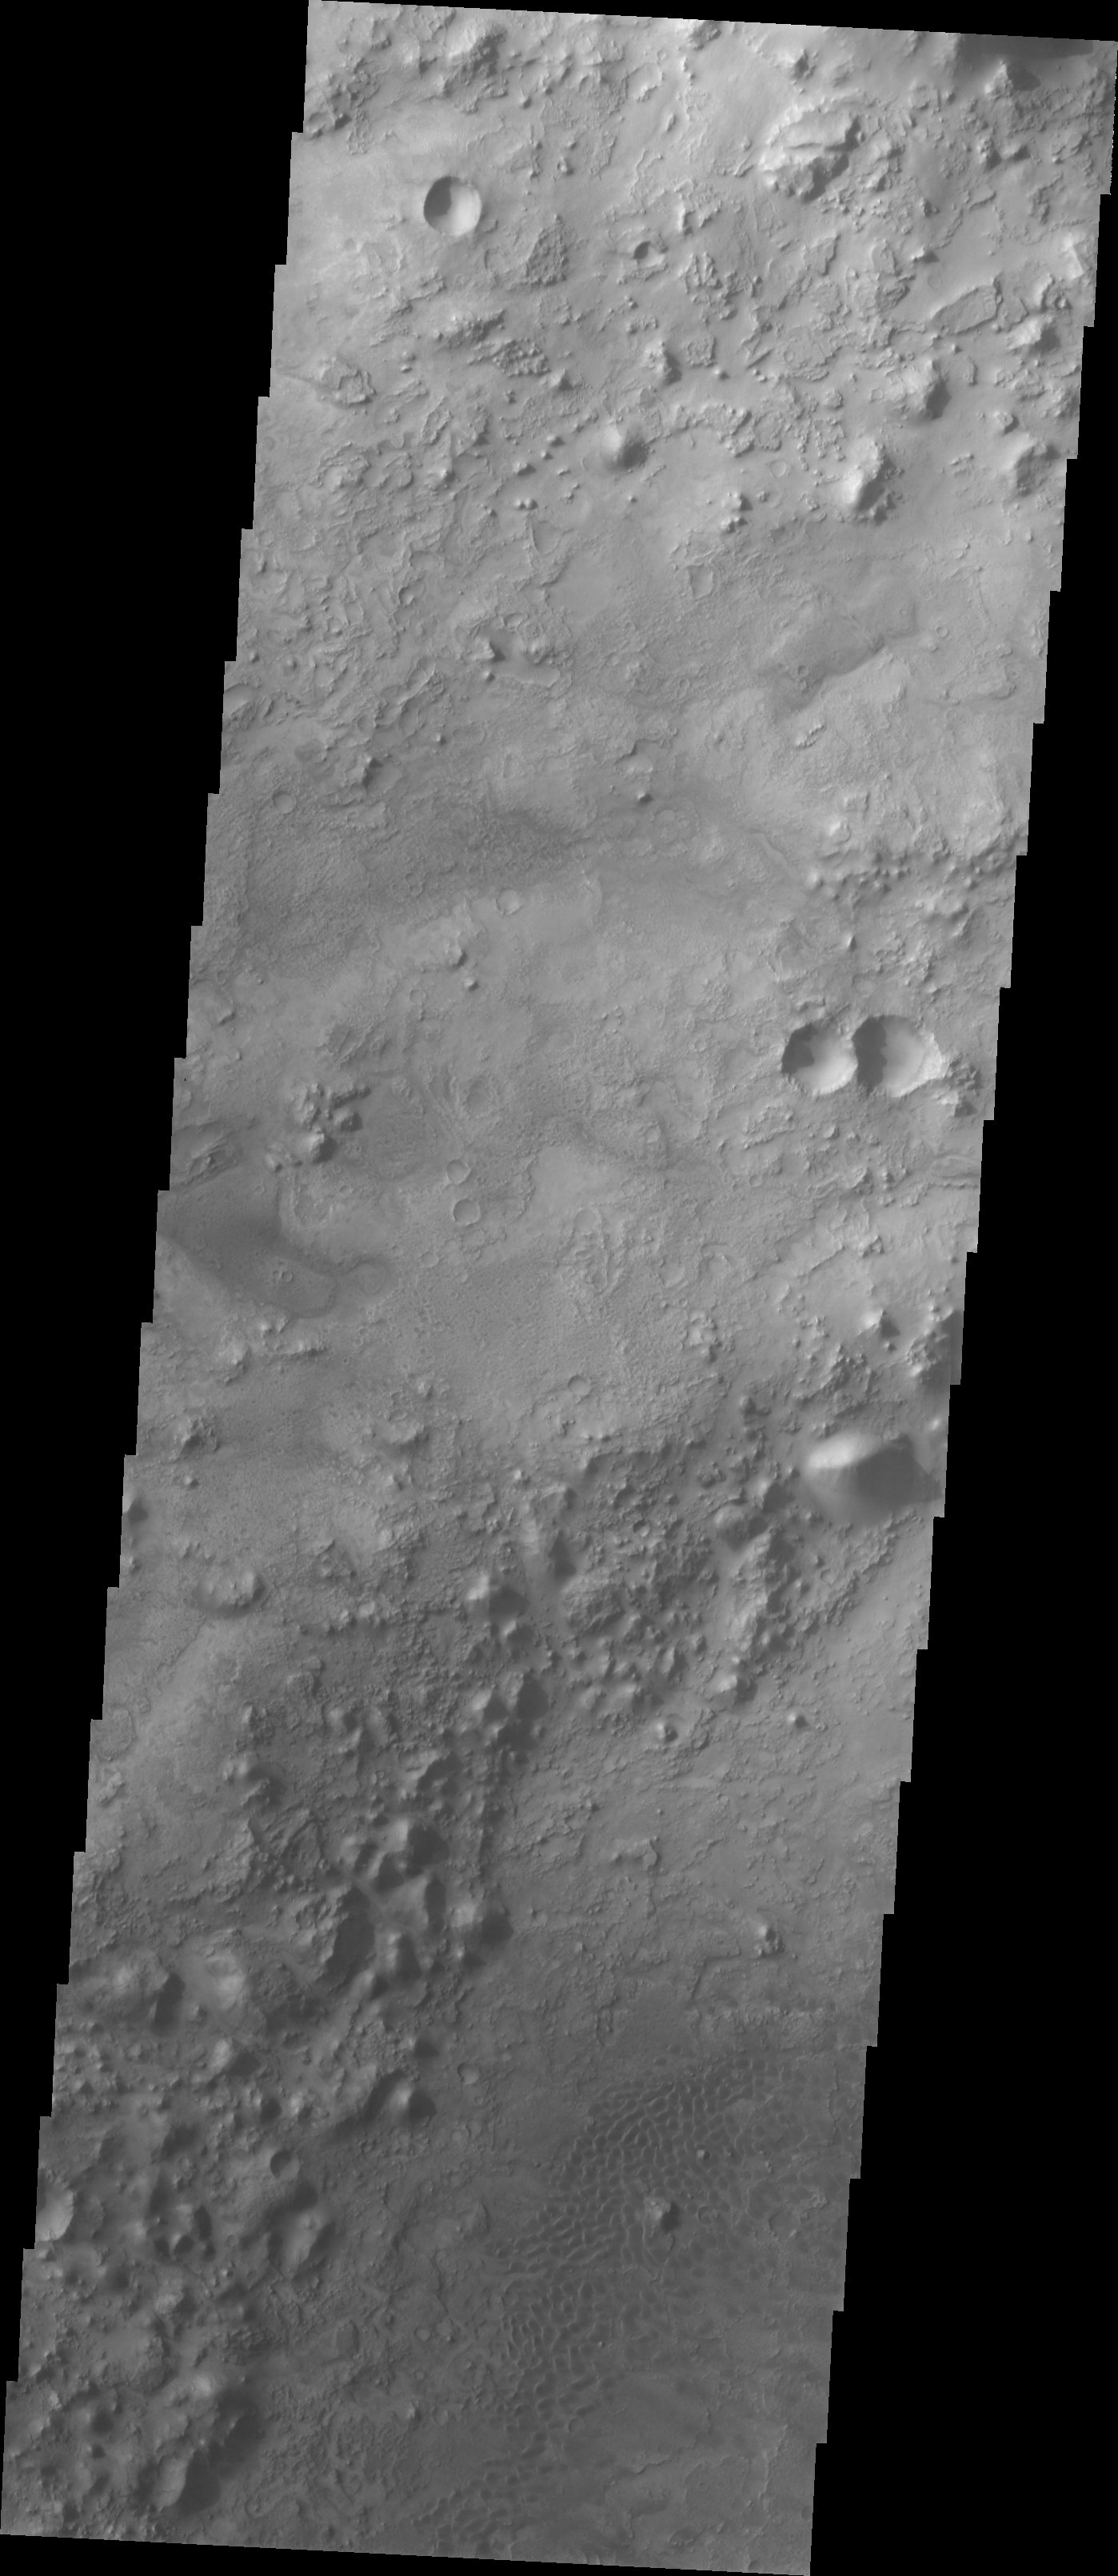

Crater Floor Dune Field

Our topic for the weeks of April 4 and April 11 is dunes on Mars. We will look at the north polar sand sea and at isolated dune fields at lower latitudes. Sand seas on Earth are often called “ergs,” an Arabic name for dune field. A sand sea differs from a dune field in two ways: 1) a sand sea has a large regional extent, and 2) the individual dunes are large in size and complex in form.

Our final dune image shows a small dune field inside an unnamed crater south of Nili Fossae.

Image information: VIS instrument. Latitude 20.6, Longitude 79 East (281 West). 19 meter/pixel resolution.

Note: this THEMIS visual image has not been radiometrically nor geometrically calibrated for this preliminary release. An empirical correction has been performed to remove instrumental effects. A linear shift has been applied in the cross-track and down-track direction to approximate spacecraft and planetary motion. Fully calibrated and geometrically projected images will be released through the Planetary Data System in accordance with Project policies at a later time.

NASA’s Jet Propulsion Laboratory manages the 2001 Mars Odyssey mission for NASA’s Office of Space Science, Washington, D.C. The Thermal Emission Imaging System (THEMIS) was developed by Arizona State University, Tempe, in collaboration with Raytheon Santa Barbara Remote Sensing. The THEMIS investigation is led by Dr. Philip Christensen at Arizona State University. Lockheed Martin Astronautics, Denver, is the prime contractor for the Odyssey project, and developed and built the orbiter. Mission operations are conducted jointly from Lockheed Martin and from JPL, a division of the California Institute of Technology in Pasadena.

Credit: NASA/JPL/Arizona State University